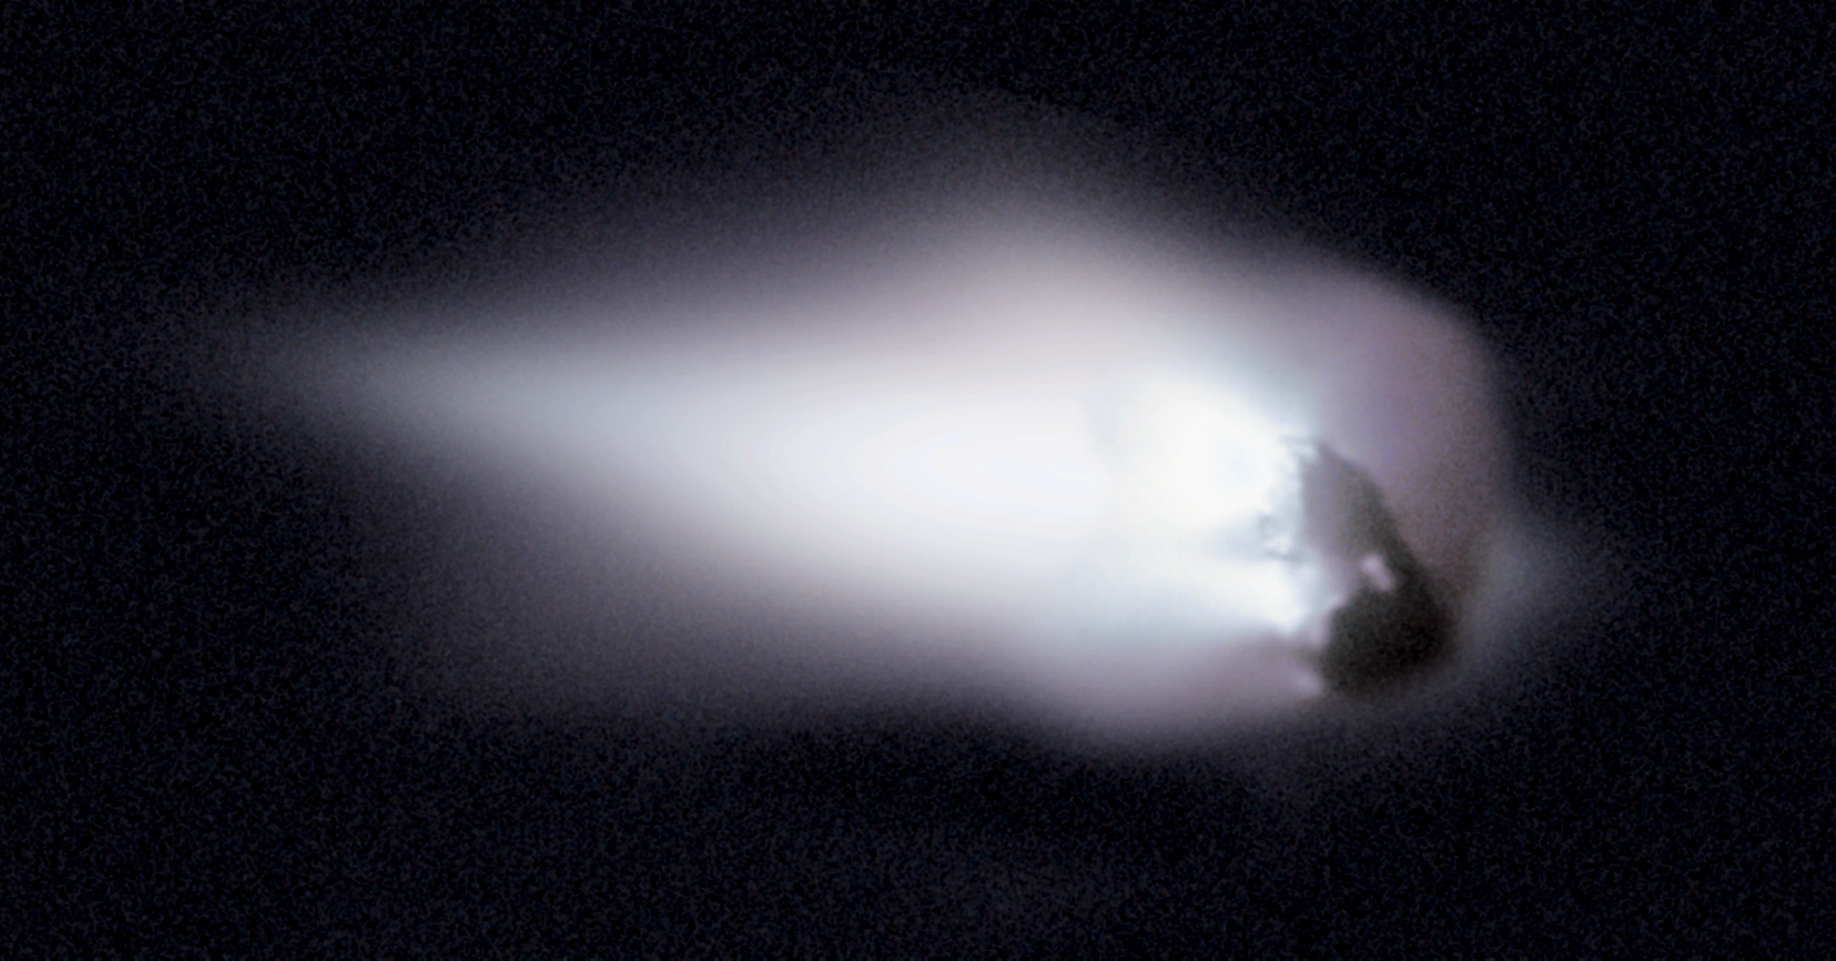

Comet Halley

In 1986, the European spacecraft Giotto became one of the first spacecraft ever to encounter and photograph the nucleus of a comet, passing and imaging Halley’s nucleus as it receded from the sun. Data from Giotto’s camera were used to generate this enhanced image of the potato shaped nucleus that measures roughly 15 km across. Some surface features on the dark

Every 76 years Comet Halley returns to the inner solar system and each time the nucleus sheds about a 6-m deep layer of its ice and rock into space. This debris shed from Halley’s nucleus eventually disperses into an orbiting trail responsible for the Orionids meteor shower, in October of every year, and the Eta Aquarids meteor shower every May.

Credit: NASA/ESA/Giotto Project